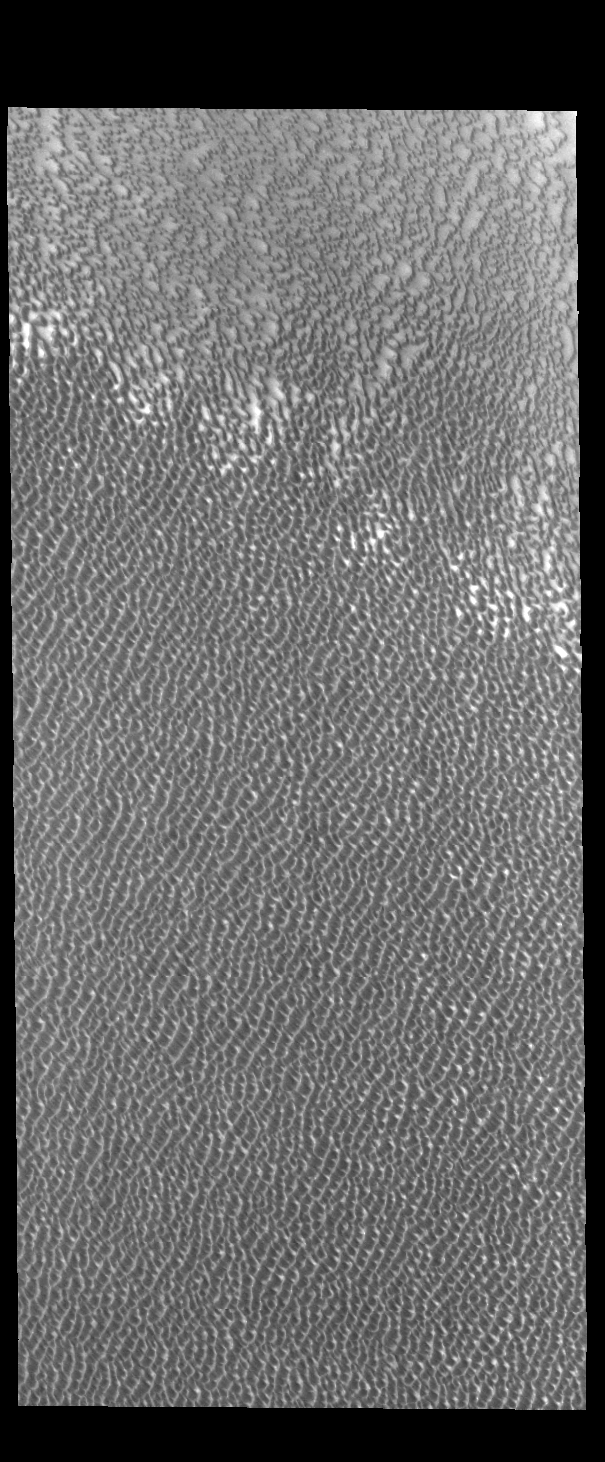

Siton Undae

Siton Undae is a large dune field located in the northern plains near Escorial Crater. Siton Undae is west of the crater and is one of three dune fields near the crater. The other dune fields are Hyperboreae Undae and Aspledon Undae. The nearby north polar cap is dissected by Chasma Boreale, which exposes an ice free surface that may be a source of some of the sand. This image shows part of the margin of the dune field. In this image the crescent nature of the individual dunes can be see in the upper left portion of the image. As the dunes coalesce the crescent form is lost.

Credit: NASA/JPL-Caltech/ASU